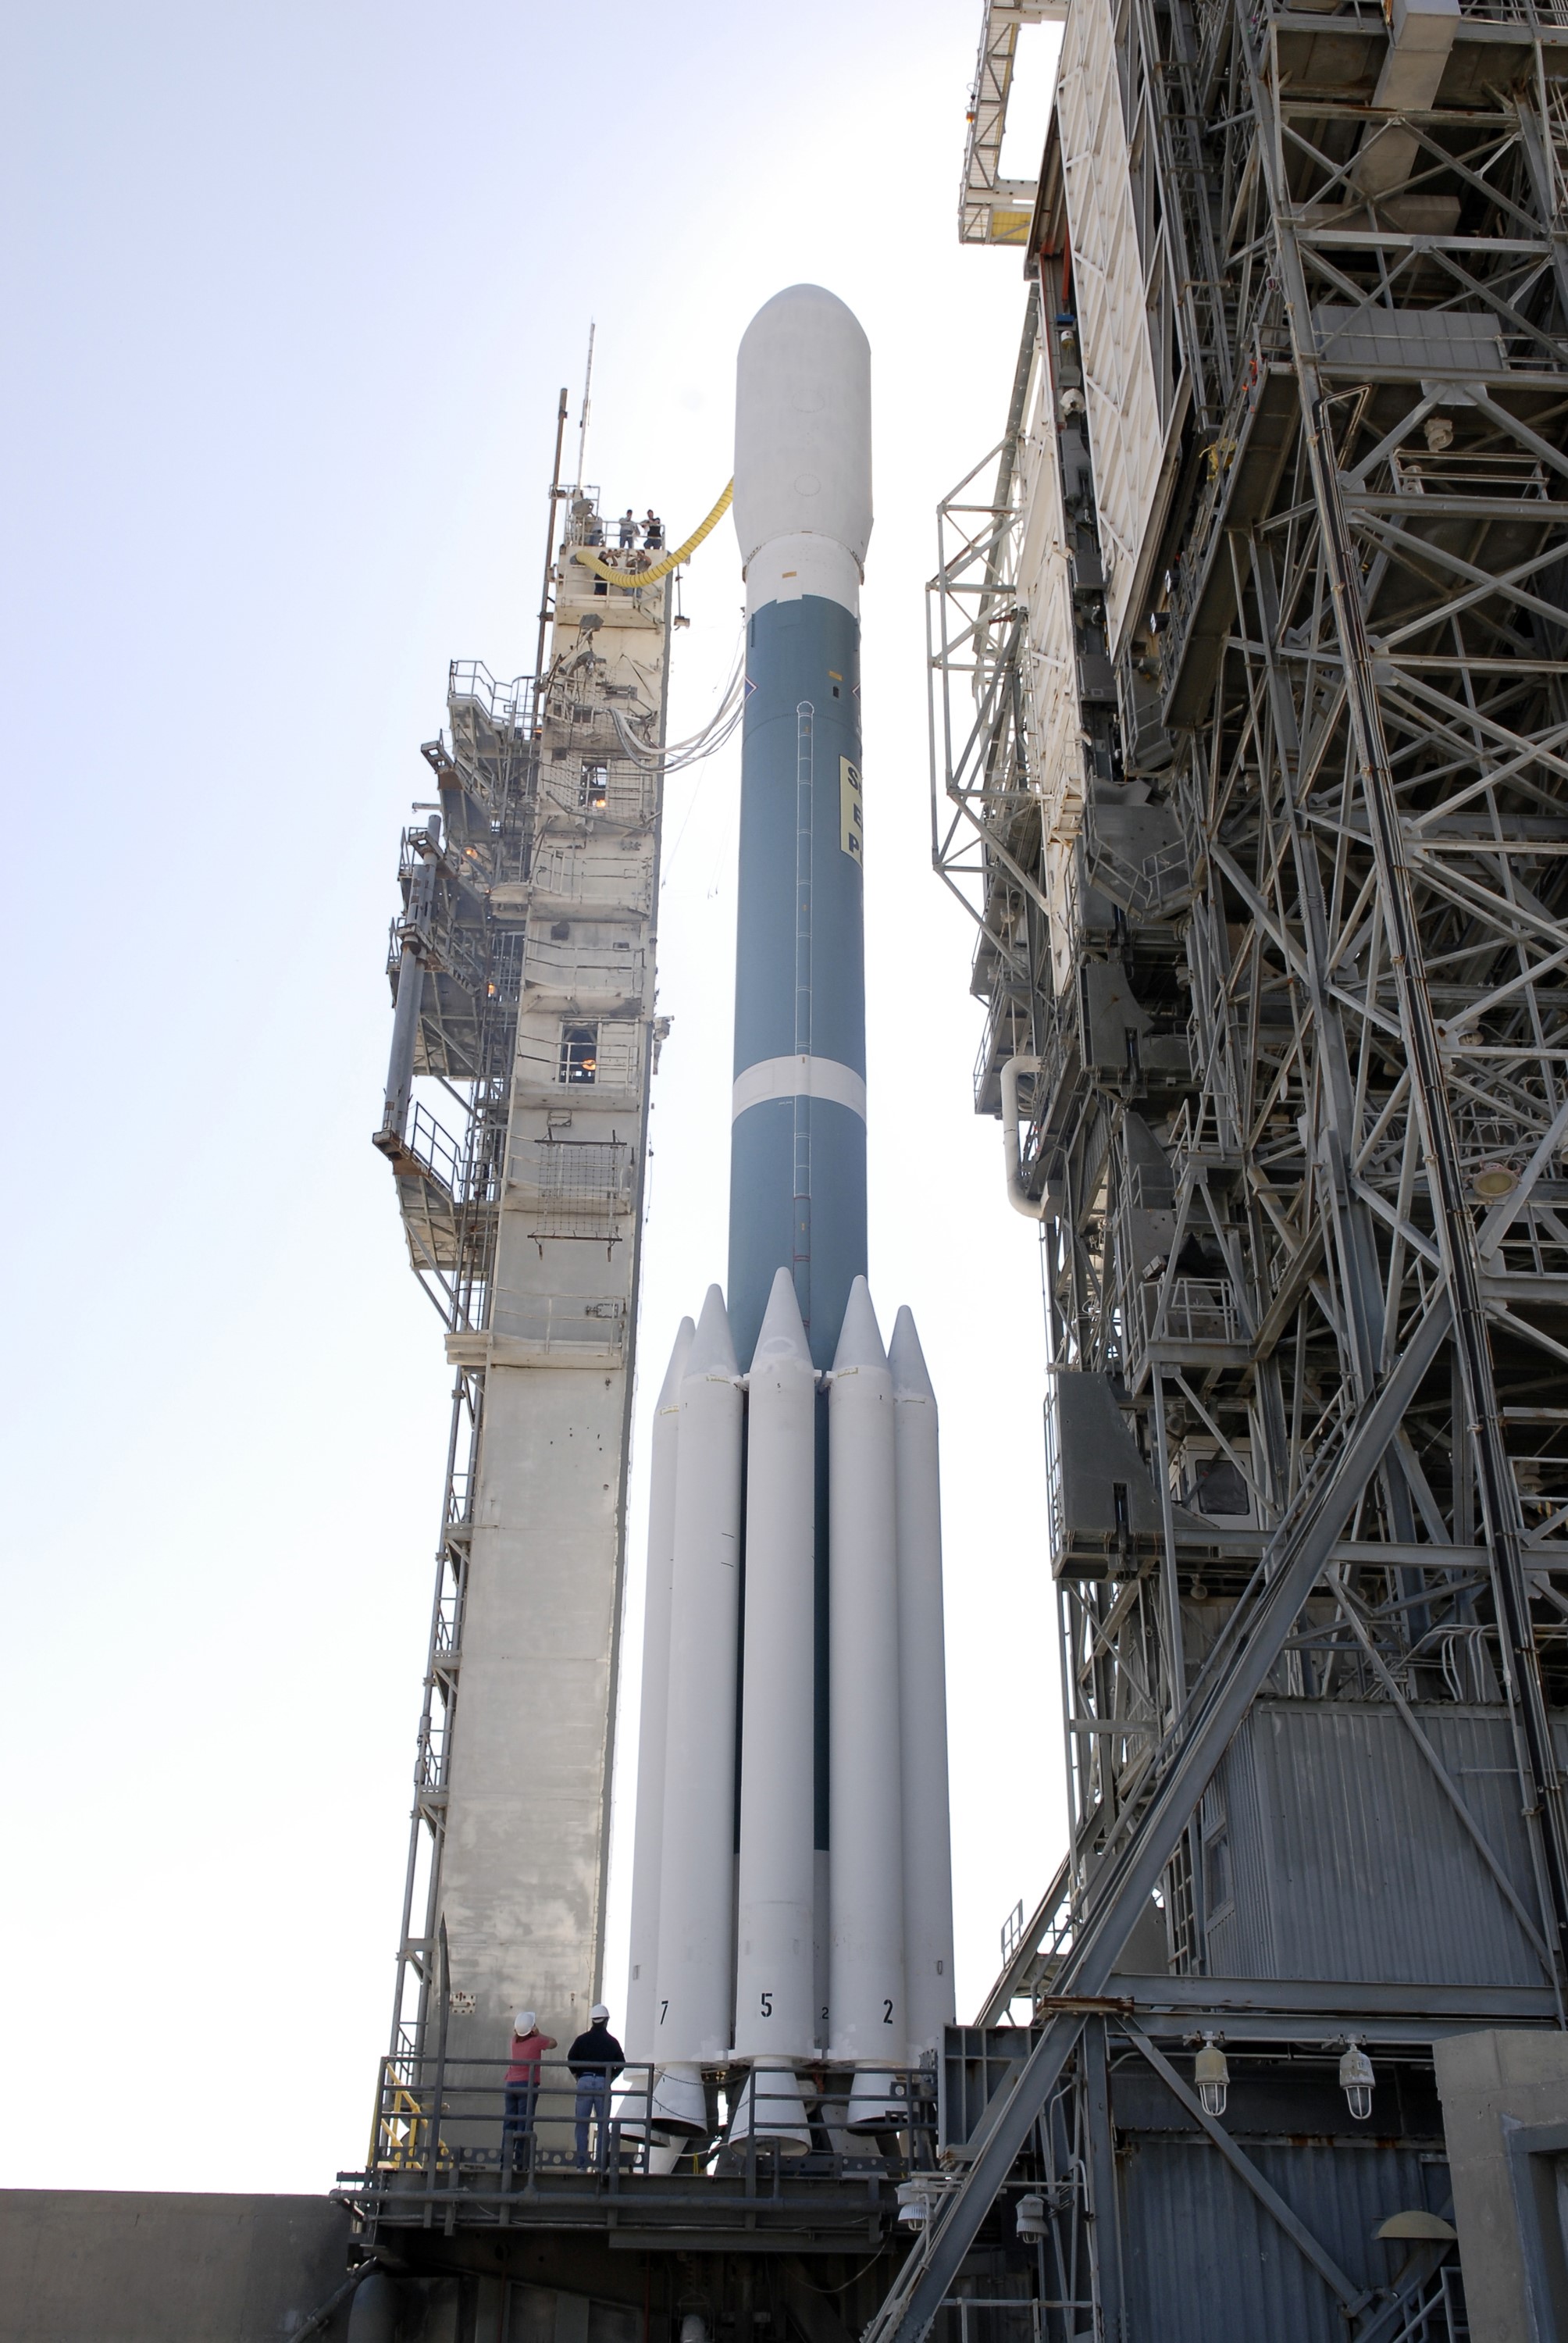

CAPE CANAVERAL, Fla. – The Delta II 7925 rocket stands ready for launch following rollback of the mobile service tower on Launch Pad 17-B at Cape Canaveral Air Force Station in Florida. Atop the rocket is NASA's Kepler spacecraft. Kepler is a spaceborne telescope designed to search the nearby region of our galaxy for Earth-size planets orbiting in the habitable zone of stars like our sun. The habitable zone is the region around a star where temperatures permit water to be liquid on a planet's surface. The challenge for Kepler is to look at a large number of stars in order to statistically estimate the total number of Earth-size planets orbiting sun-like stars in the habitable zone. Kepler will survey more than 100,000 stars in our galaxy.

Credit: NASA/Jack Pfaller